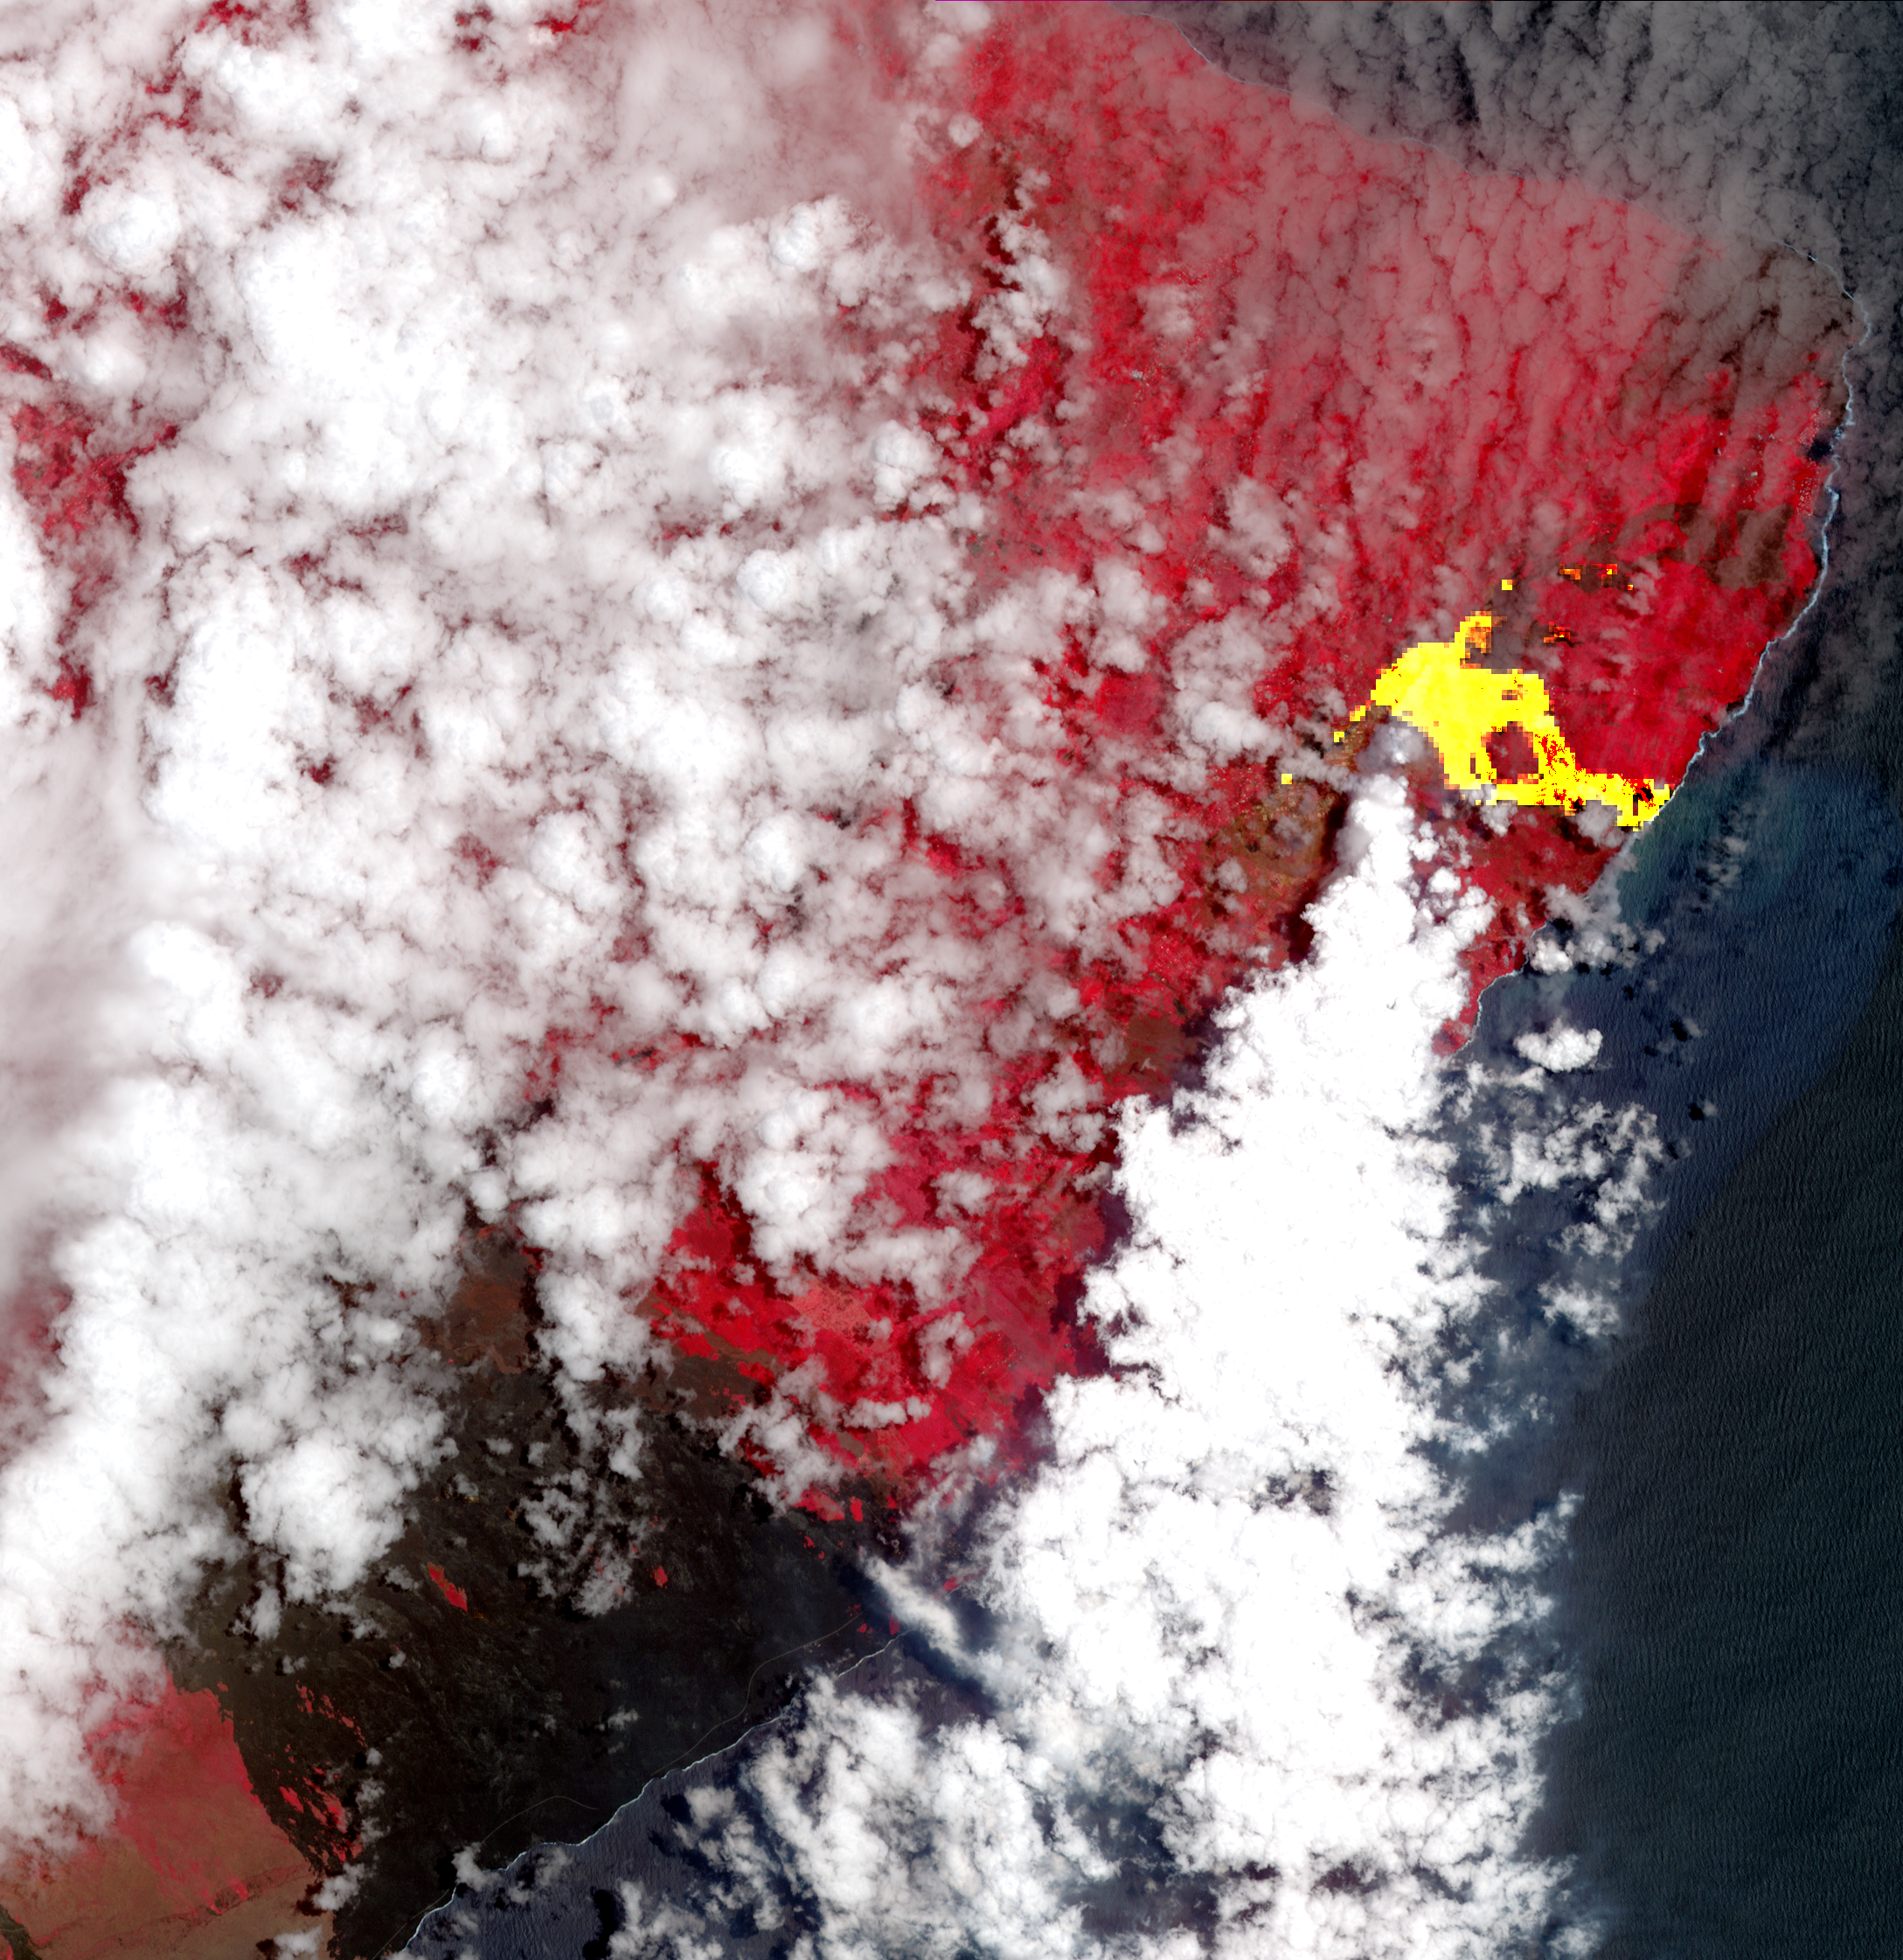

New Image of Kilauea’s Lava Flows taken by NASA Spacecraft

Hawaii’s Kilauea’s eruption, which began three weeks ago, has produced new lava flows that reached the ocean. The combination of molten lava and sea water produced clouds of noxious gases, such as hydrogen sulfide. In this image from the Advanced Spaceborne Thermal Emission and Reflection (ASTER) radiometer instrument on NASA’s Terra satellite, vegetation is displayed in red, clouds are white and the hot lava flows, detected by ASTER’s thermal infrared channels, are overlaid in yellow. The image was acquired May 22, 2018, covers an area of 20.3 by 20.9 miles (32.6 by 33.6 kilometers), and is located at 19.6 degrees north, 154.9 degrees west.

With its 14 spectral bands from the visible to the thermal infrared wavelength region and its high spatial resolution of 15 to 90 meters (about 50 to 300 feet), ASTER images Earth to map and monitor the changing surface of our planet. ASTER is one of five Earth-observing instruments launched Dec. 18, 1999, on Terra. The instrument was built by Japan’s Ministry of Economy, Trade and Industry. A joint U.S./Japan science team is responsible for validation and calibration of the instrument and data products.

The broad spectral coverage and high spectral resolution of ASTER provides scientists in numerous disciplines with critical information for surface mapping and monitoring of dynamic conditions and temporal change. Example applications are: monitoring glacial advances and retreats; monitoring potentially active volcanoes; identifying crop stress; determining cloud morphology and physical properties; wetlands evaluation; thermal pollution monitoring; coral reef degradation; surface temperature mapping of soils and geology; and measuring surface heat balance.

The U.S. science team is located at NASA’s Jet Propulsion Laboratory, Pasadena, Calif. The Terra mission is part of NASA’s Science Mission Directorate, Washington, D.C.

Credit: NASA/METI/AIST/Japan Space Systems, and U.S./Japan ASTER Science Team